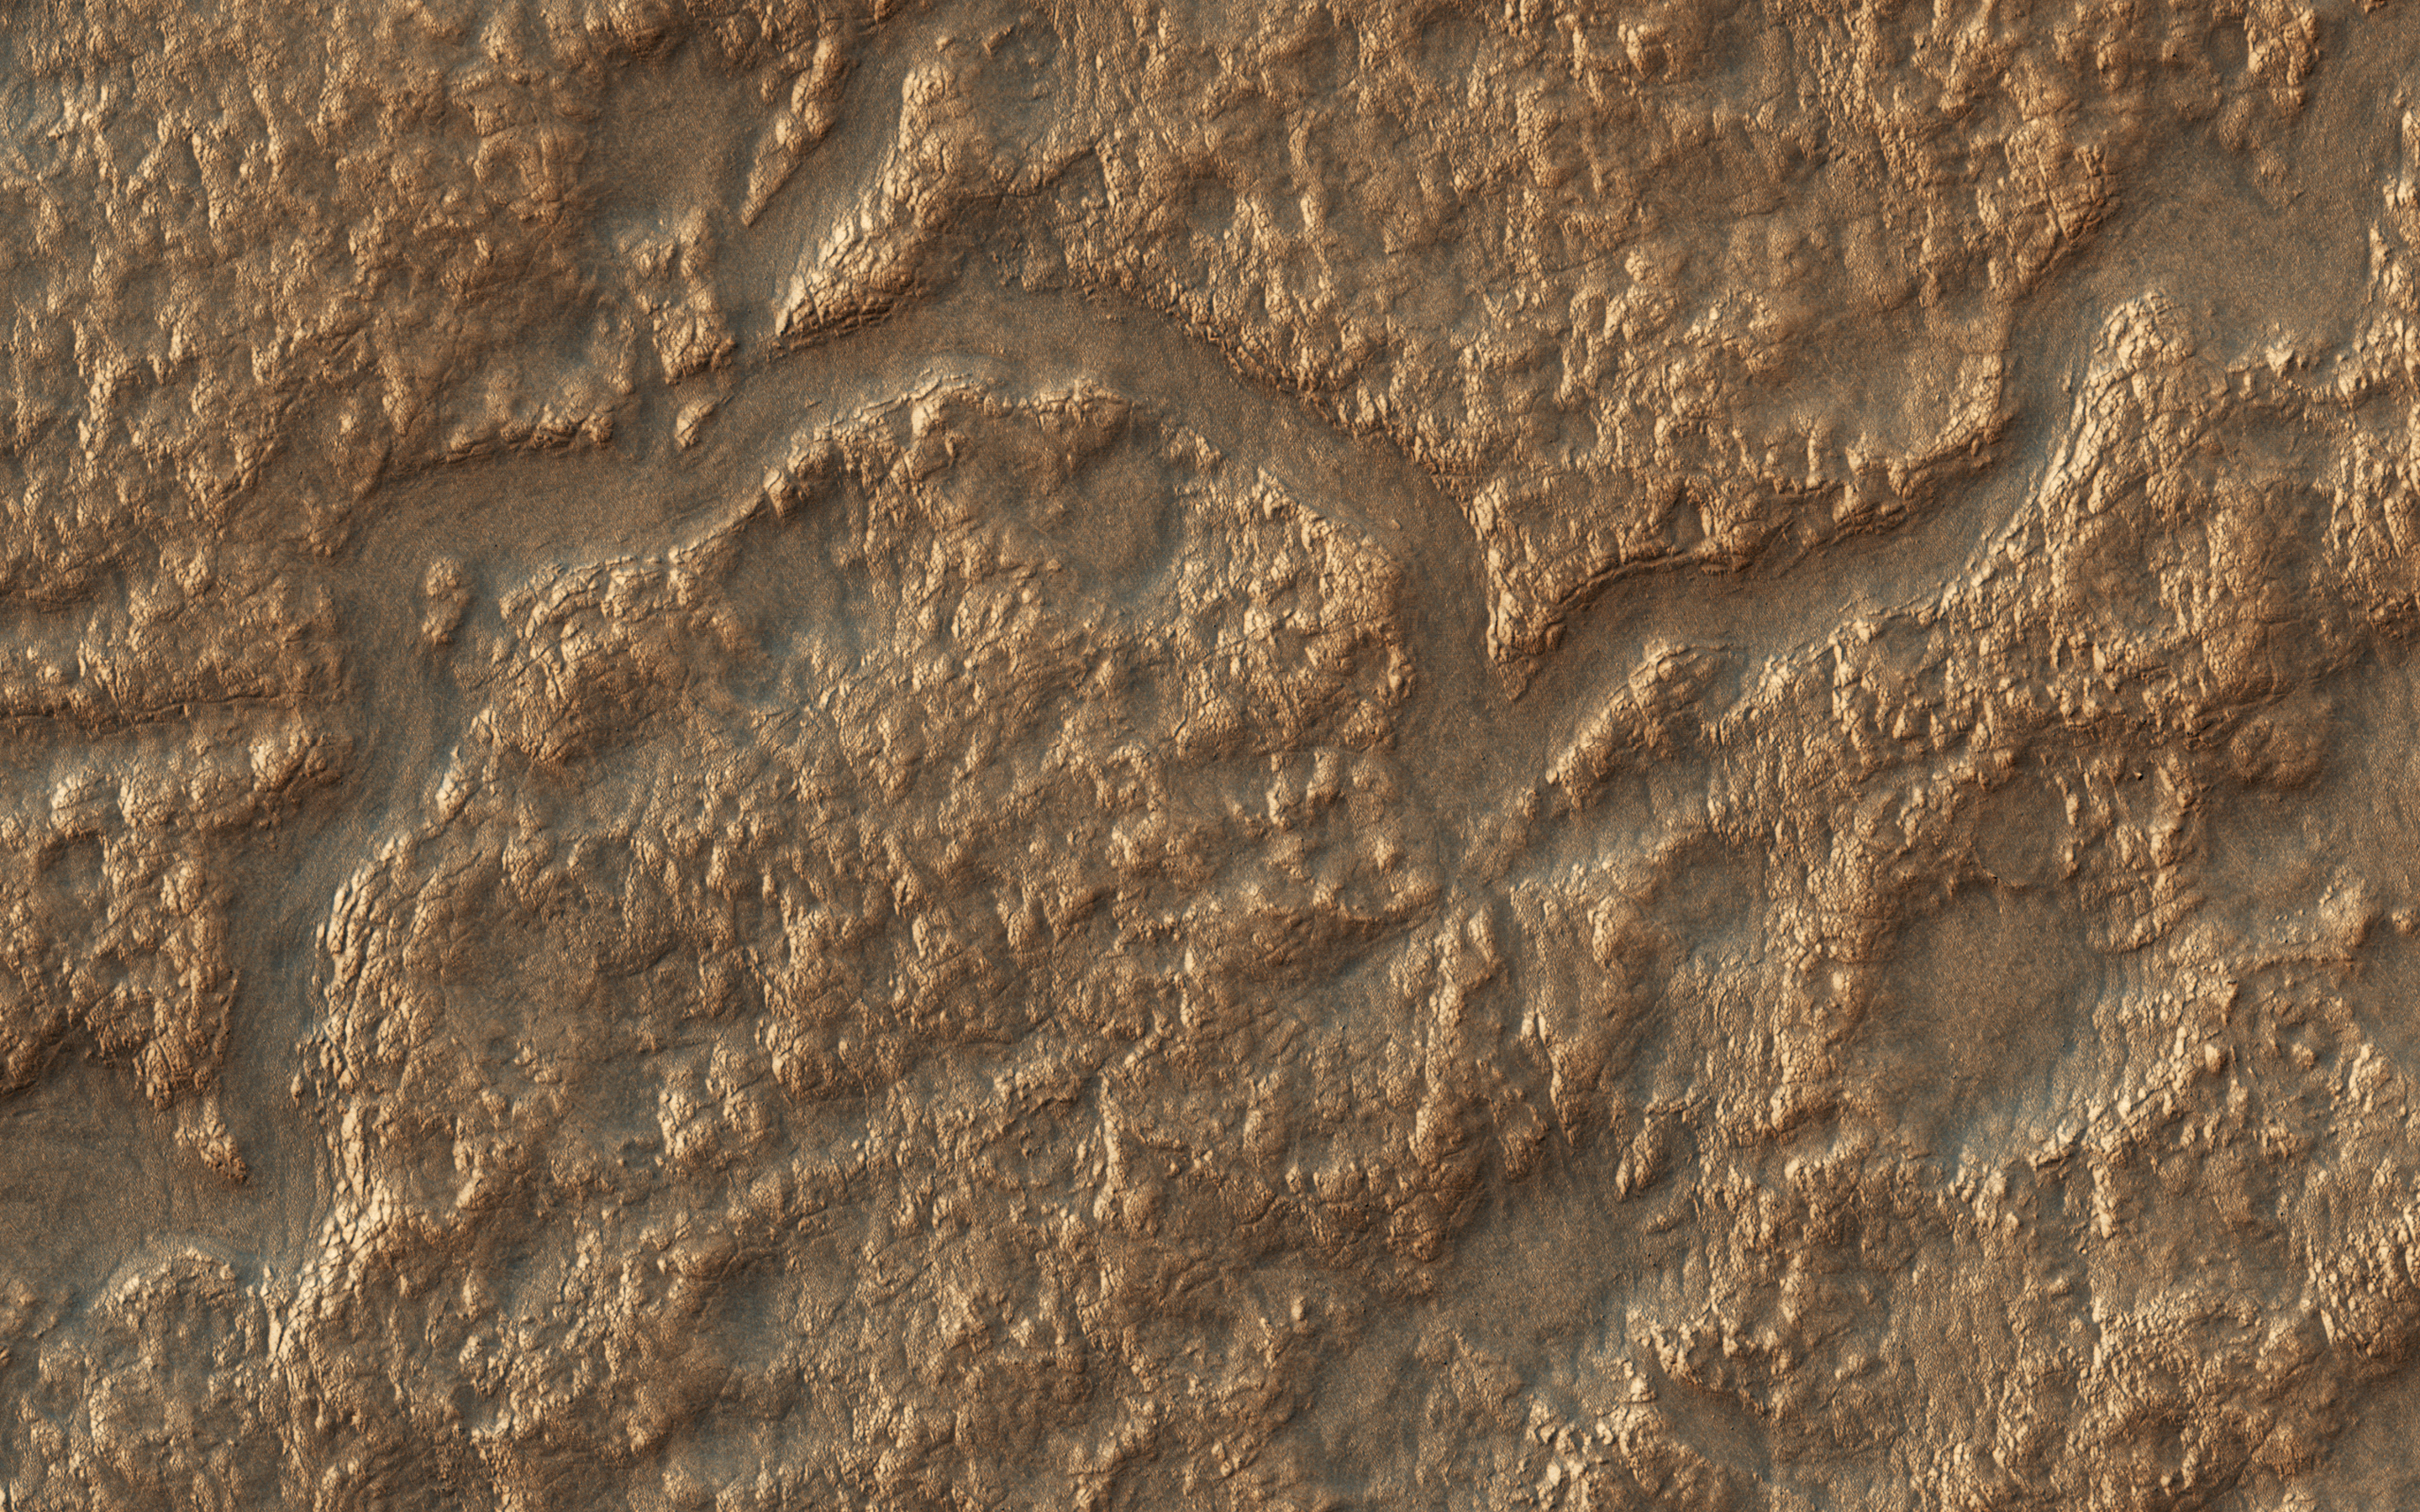

Depressions and Channels on the Floor of Lyot Crater

Lyot Crater (220-kilometers in diameter) is located in the Northern lowlands of Mars. The crater’s floor marks the lowest elevation in the Northern Hemisphere as seen in this image from NASA’s Mars Reconnaissance Orbiter (MRO).

On the crater’s floor, we see a network of channels. connecting a series of irregular shaped pits. These resemble terrestrial beaded streams, which are common in the Arctic regions of Earth and develop from uneven permafrost thawing.

If terrestrial beaded streams are a good analog, these landforms suggest liquid water flow in the past. If not then these pits may result from the process of sublimation and would indicate pockets of easily accessible near-surface ground ice, which might have potentially preserved evidence of past habitability.

The map is projected here at a scale of 25 centimeters (9.8 inches) per pixel. [The original image scale is 12.2 centimeters (9.8 inches) per pixel (with 1 x 1 binning); objects on the order of 93 centimeters (36.6 inches) across are resolved.] North is up.

This is a stereo pair with ESP_052694_2310.

The University of Arizona, Tucson, operates HiRISE, which was built by Ball Aerospace & Technologies Corp., Boulder, Colorado. NASA’s Jet Propulsion Laboratory, a division of Caltech in Pasadena, California, manages the Mars Reconnaissance Orbiter Project for NASA’s Science Mission Directorate, Washington.

Credit: NASA/JPL-Caltech/Univ. of Arizona